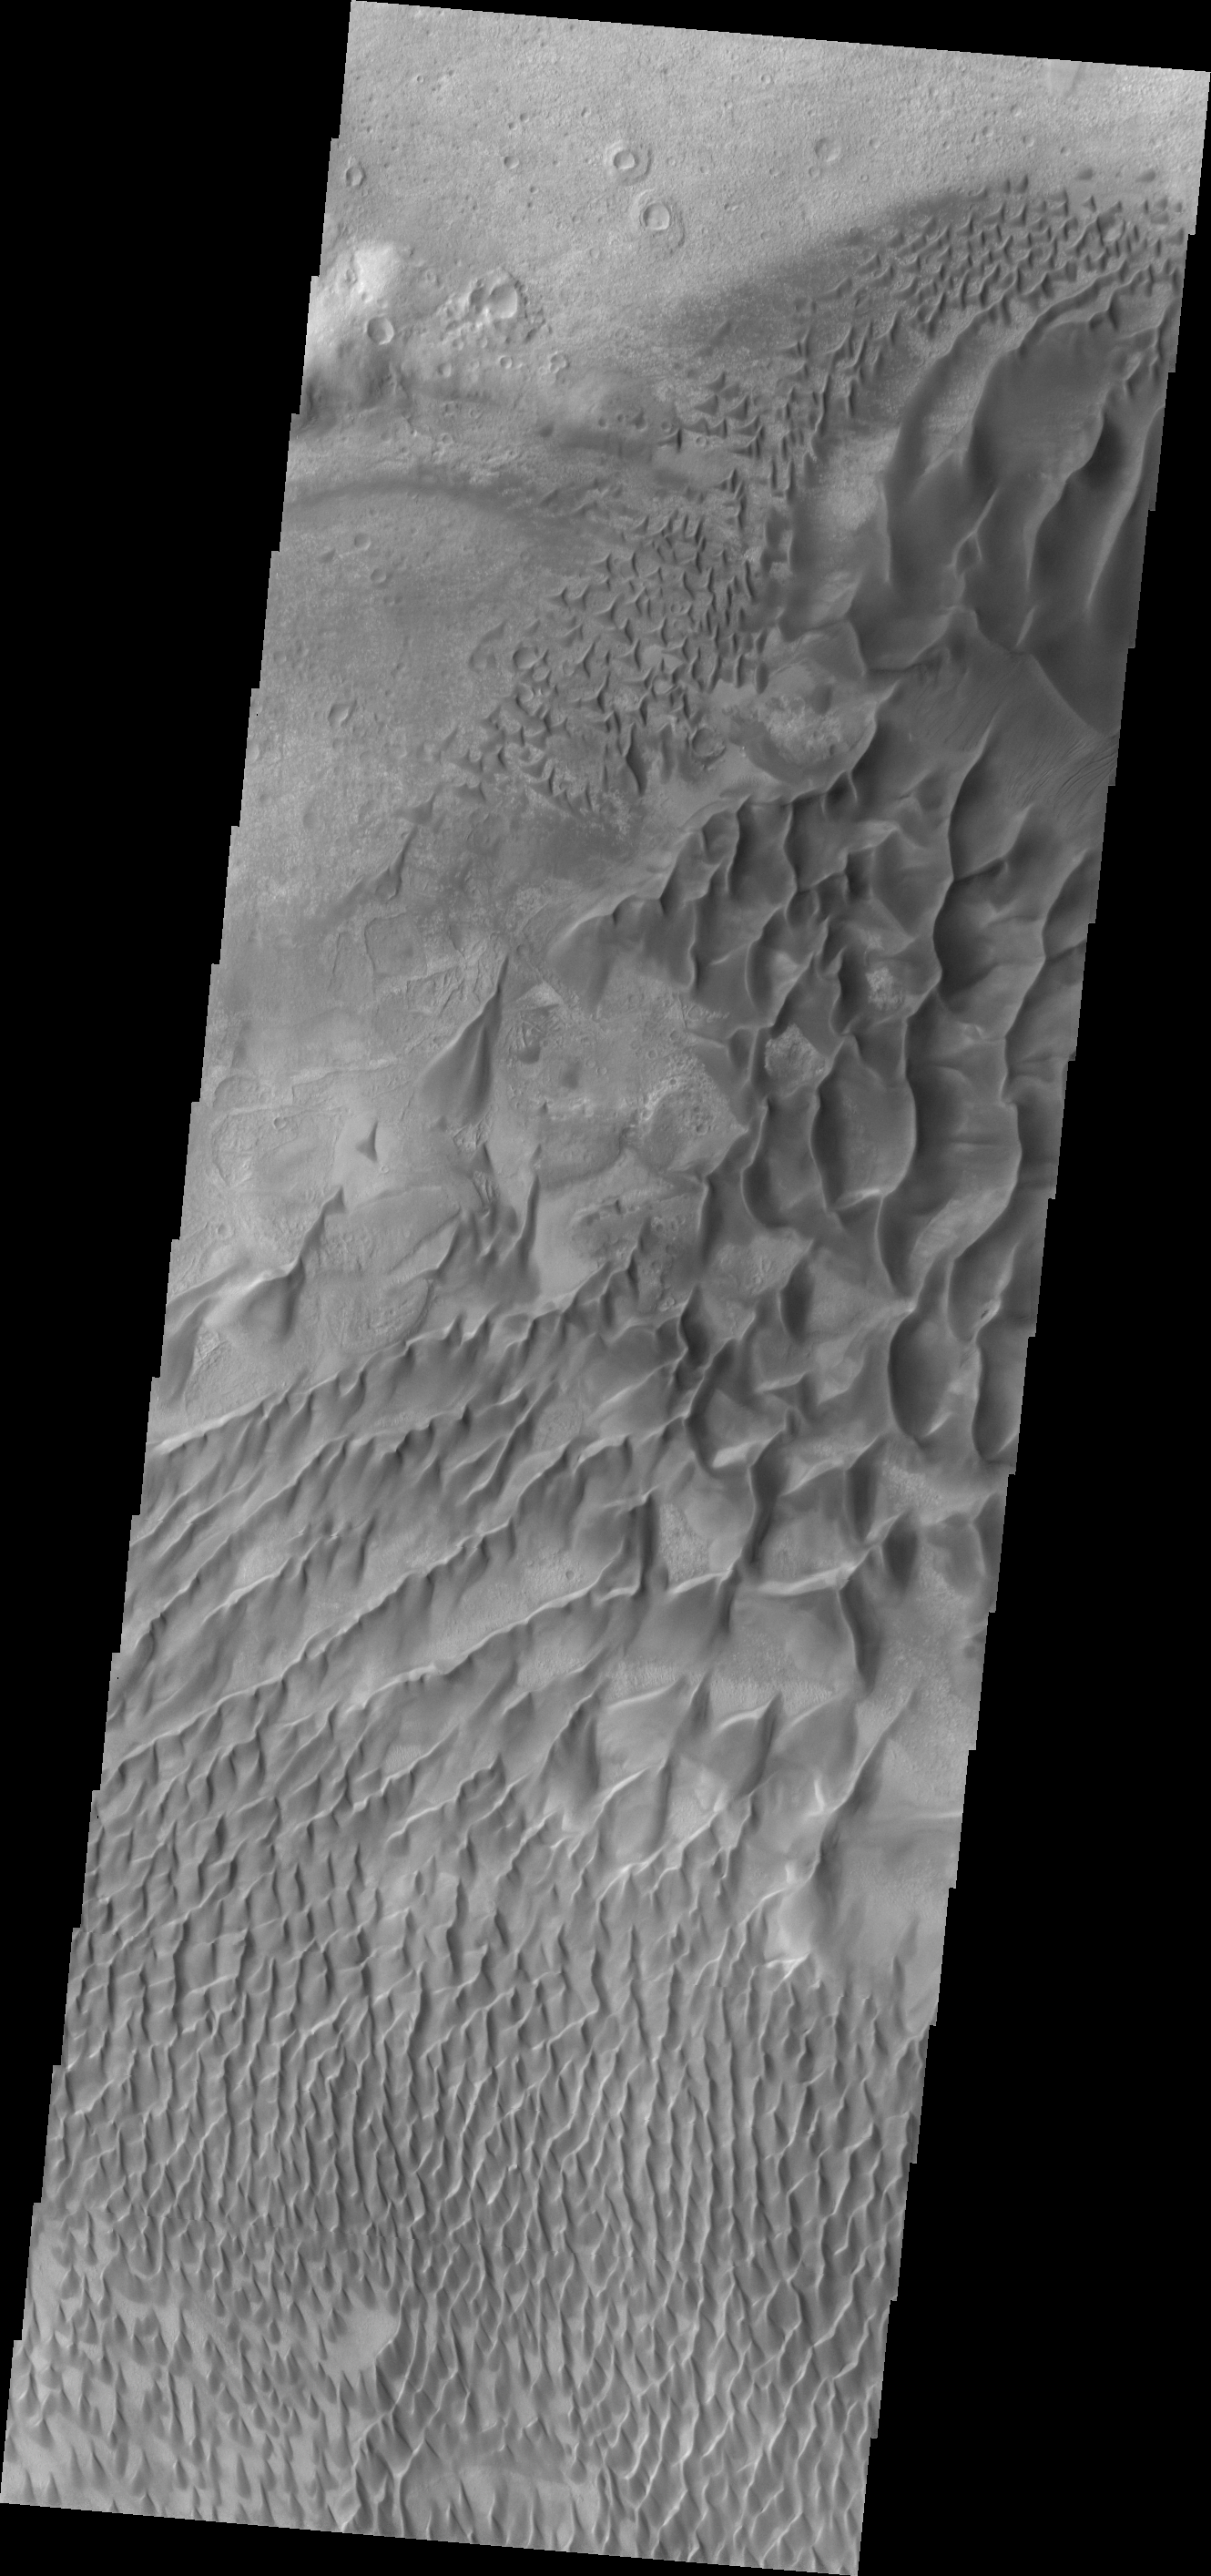

Russell Crater

This spectacular VIS image shows part of the large dune field located on the floor of Russell Crater.

Image information: VIS instrument. Latitude -54.4N, Longitude 12.5E. 17 meter/pixel resolution.

Please see the THEMIS Data Citation Note for details on crediting THEMIS images.

Note: this THEMIS visual image has not been radiometrically nor geometrically calibrated for this preliminary release. An empirical correction has been performed to remove instrumental effects. A linear shift has been applied in the cross-track and down-track direction to approximate spacecraft and planetary motion. Fully calibrated and geometrically projected images will be released through the Planetary Data System in accordance with Project policies at a later time.

NASA’s Jet Propulsion Laboratory manages the 2001 Mars Odyssey mission for NASA’s Office of Space Science, Washington, D.C. The Thermal Emission Imaging System (THEMIS) was developed by Arizona State University, Tempe, in collaboration with Raytheon Santa Barbara Remote Sensing. The THEMIS investigation is led by Dr. Philip Christensen at Arizona State University. Lockheed Martin Astronautics, Denver, is the prime contractor for the Odyssey project, and developed and built the orbiter. Mission operations are conducted jointly from Lockheed Martin and from JPL, a division of the California Institute of Technology in Pasadena.

Credit: NASA/JPL/ASU